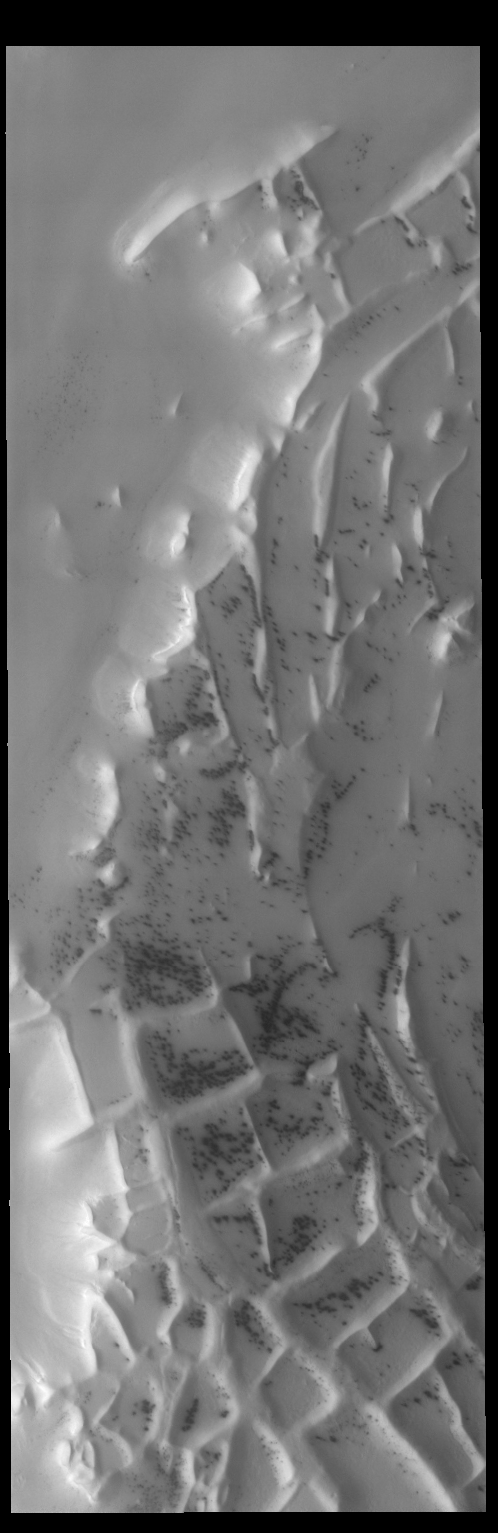

Angustus Labyrinthus

This region of linear, intersecting ridges near the south pole is called Angustus Labyrinthus.

Credit: NASA/JPL-Caltech/ASU